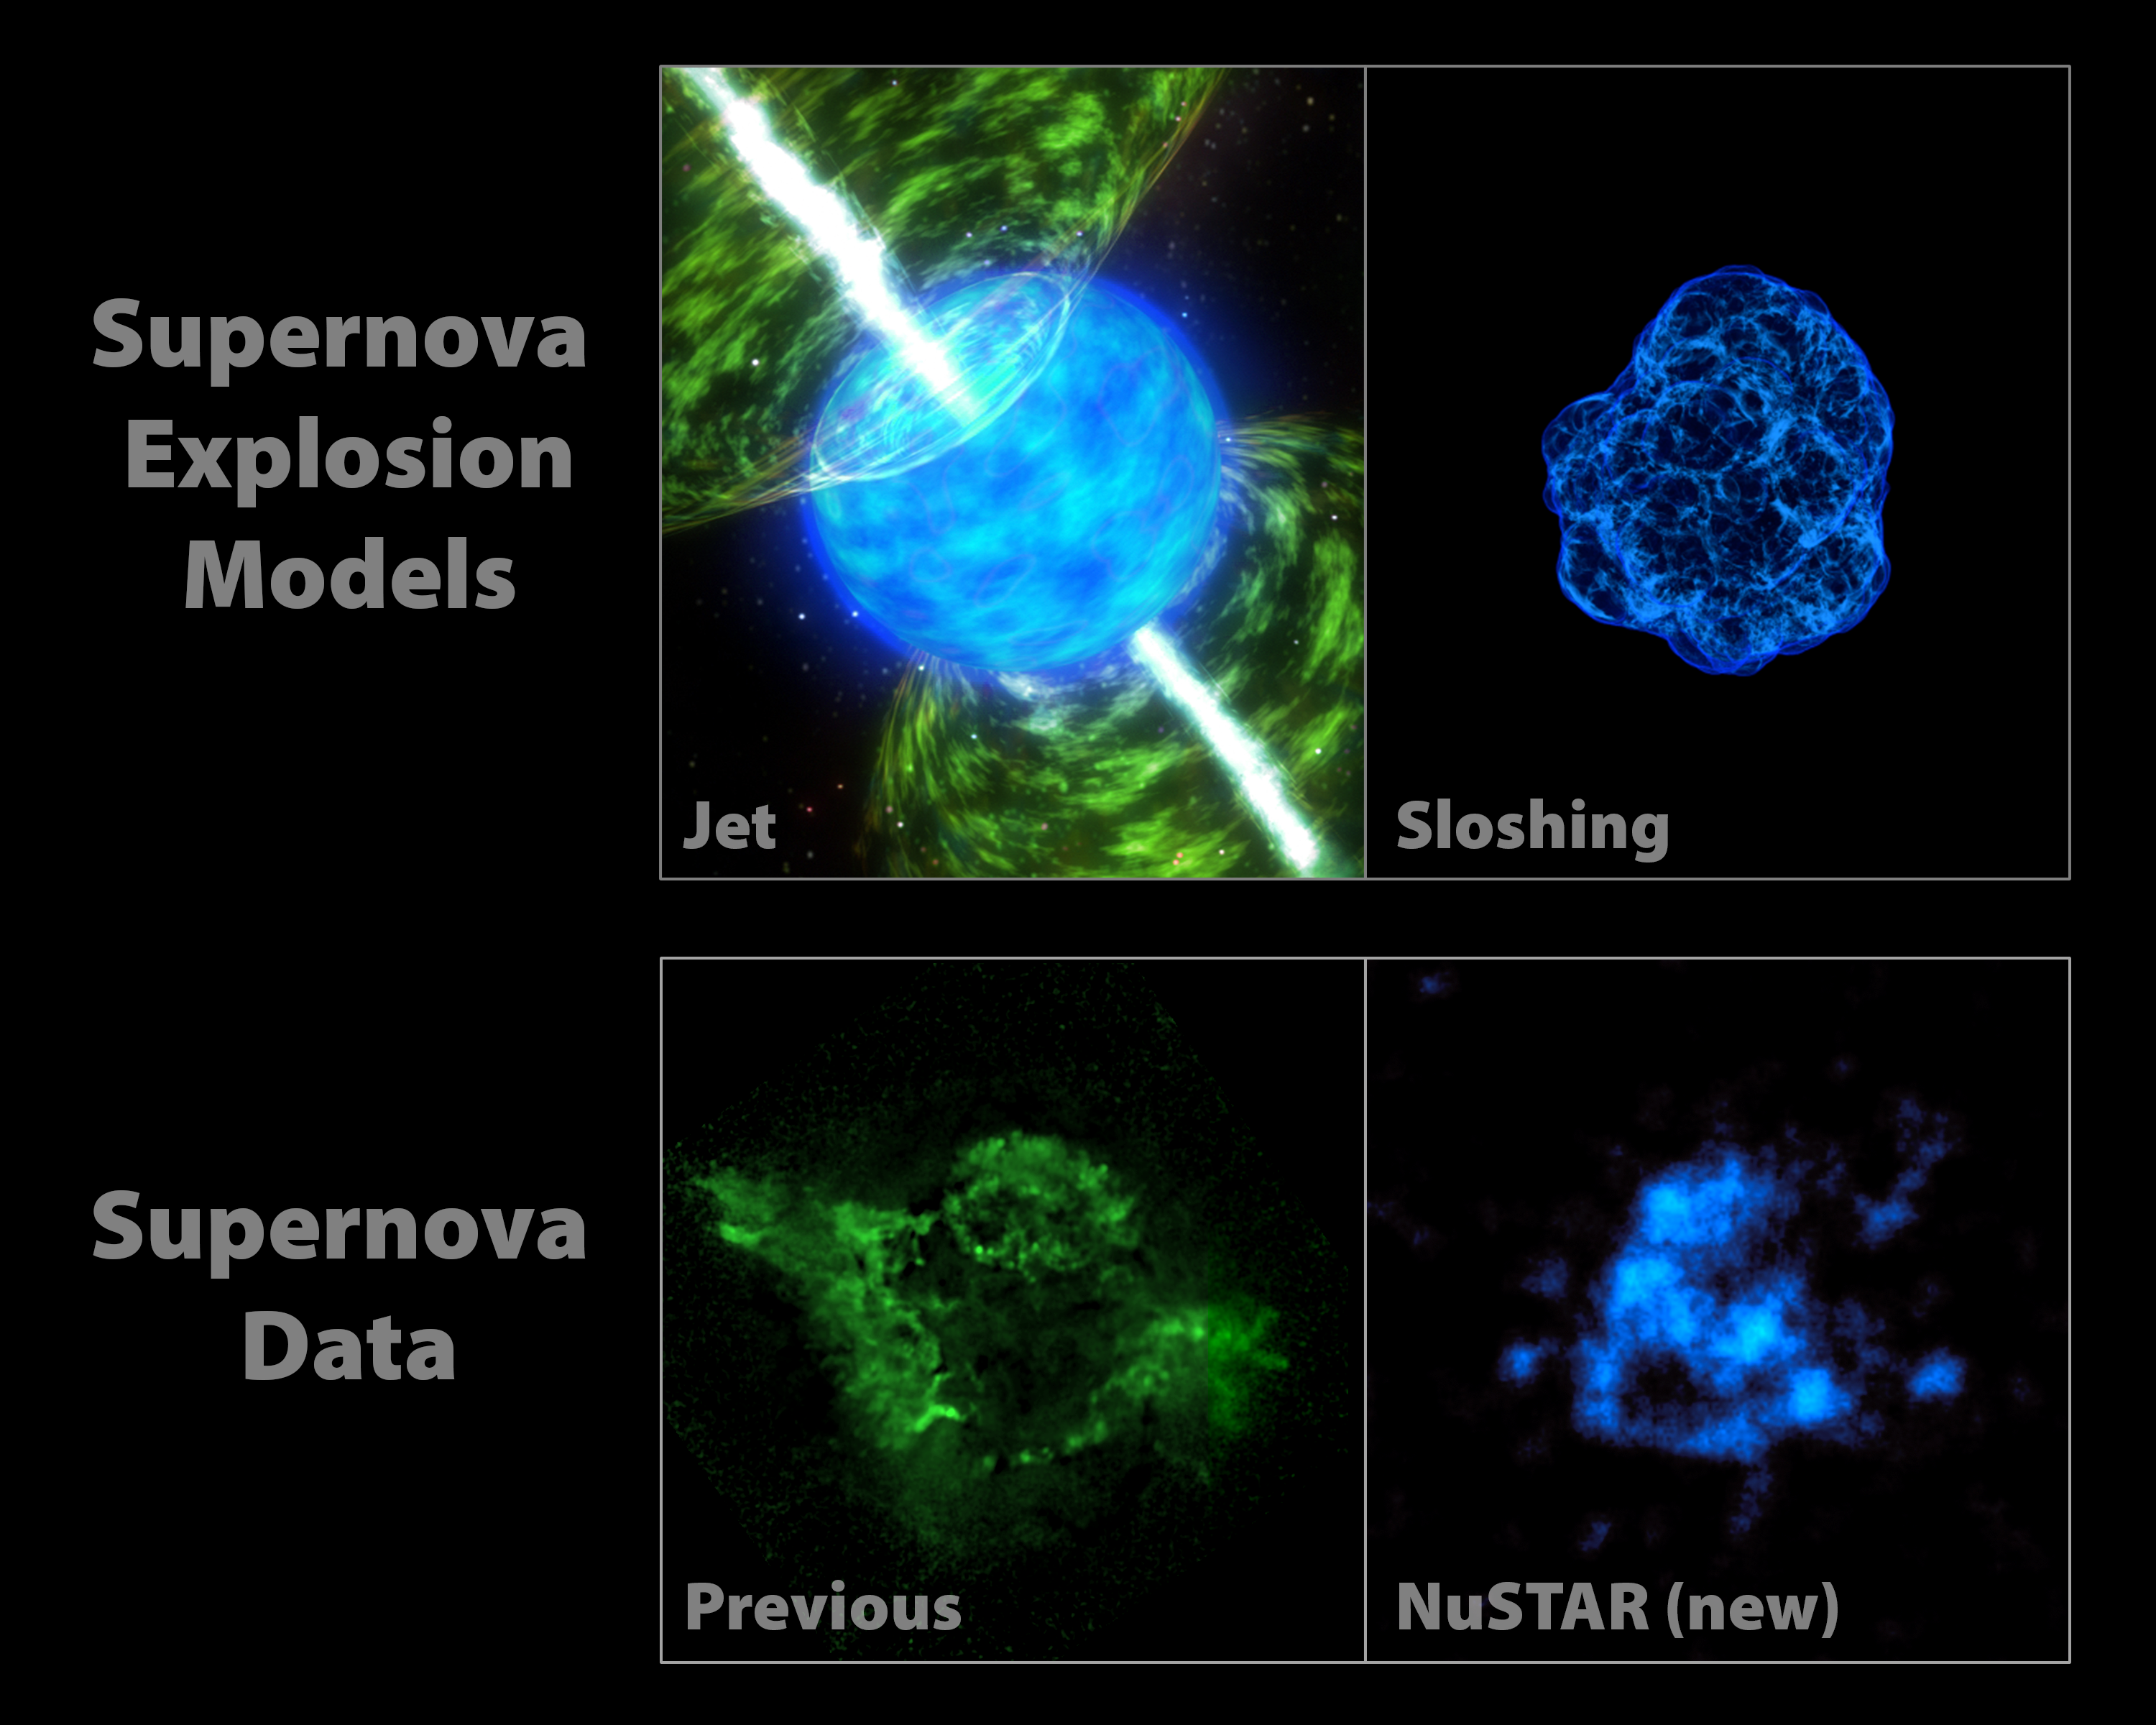

NuSTAR Data Point to Sloshing Supernovas

How massive stars blow up in powerful explosions called supernovas remains a mystery. Theorists have come up with computer simulations to try to recreate what happens, but it's not clear which model is correct. Now, new observations from NASA's Nuclear Spectroscopic Telescope Array of the heart of the Cassiopeia supernova remnant are allowing researchers to test those models with real evidence.

The images at the top of the graphic represent two popular models describing how stars blast apart. The models point to different triggers of the explosion. In jet-driven models, illustrated with an artist's concept shown at left, jets propel the blast wave. In models referred to as having mild asymmetries, material at the core of the star sloshes around, and this sloshing helps energize the shock wave. The graphic representing the sloshing scenario is from a 3-D computer simulation created by Christian Ott and his colleagues at the California Institute of Technology, Pasadena, Calif.

The bottom panel shows previous data from NASA's Chandra X-ray Observatory at left. Chandra sees silicon and magnesium in the Cas A remnant that have been heated up. In looking at the picture, one sees imprints of jets in the heated material. These data alone aren't enough to distinguish between the two supernova explosion models because the silicon and magnesium can be influenced by the material surrounding the supernova, and are not direct tracers of what happened in the explosion. The radioactive titanium observed by NuSTAR, on the other hand, was created deep in the explosion and allows us to see into the guts of the supernova. It is a direct tracer of what happened in the core of the explosion when the star shattered to pieces.

The titanium map looks more like the sloshing, or mild asymmetries, model -- and not the jet-driven model. This is the first observational evidence suggesting that the trigger for supernova explosions comes from a sloshing effect.

Credit: NASA/JPL-Caltech/CXC/SAO